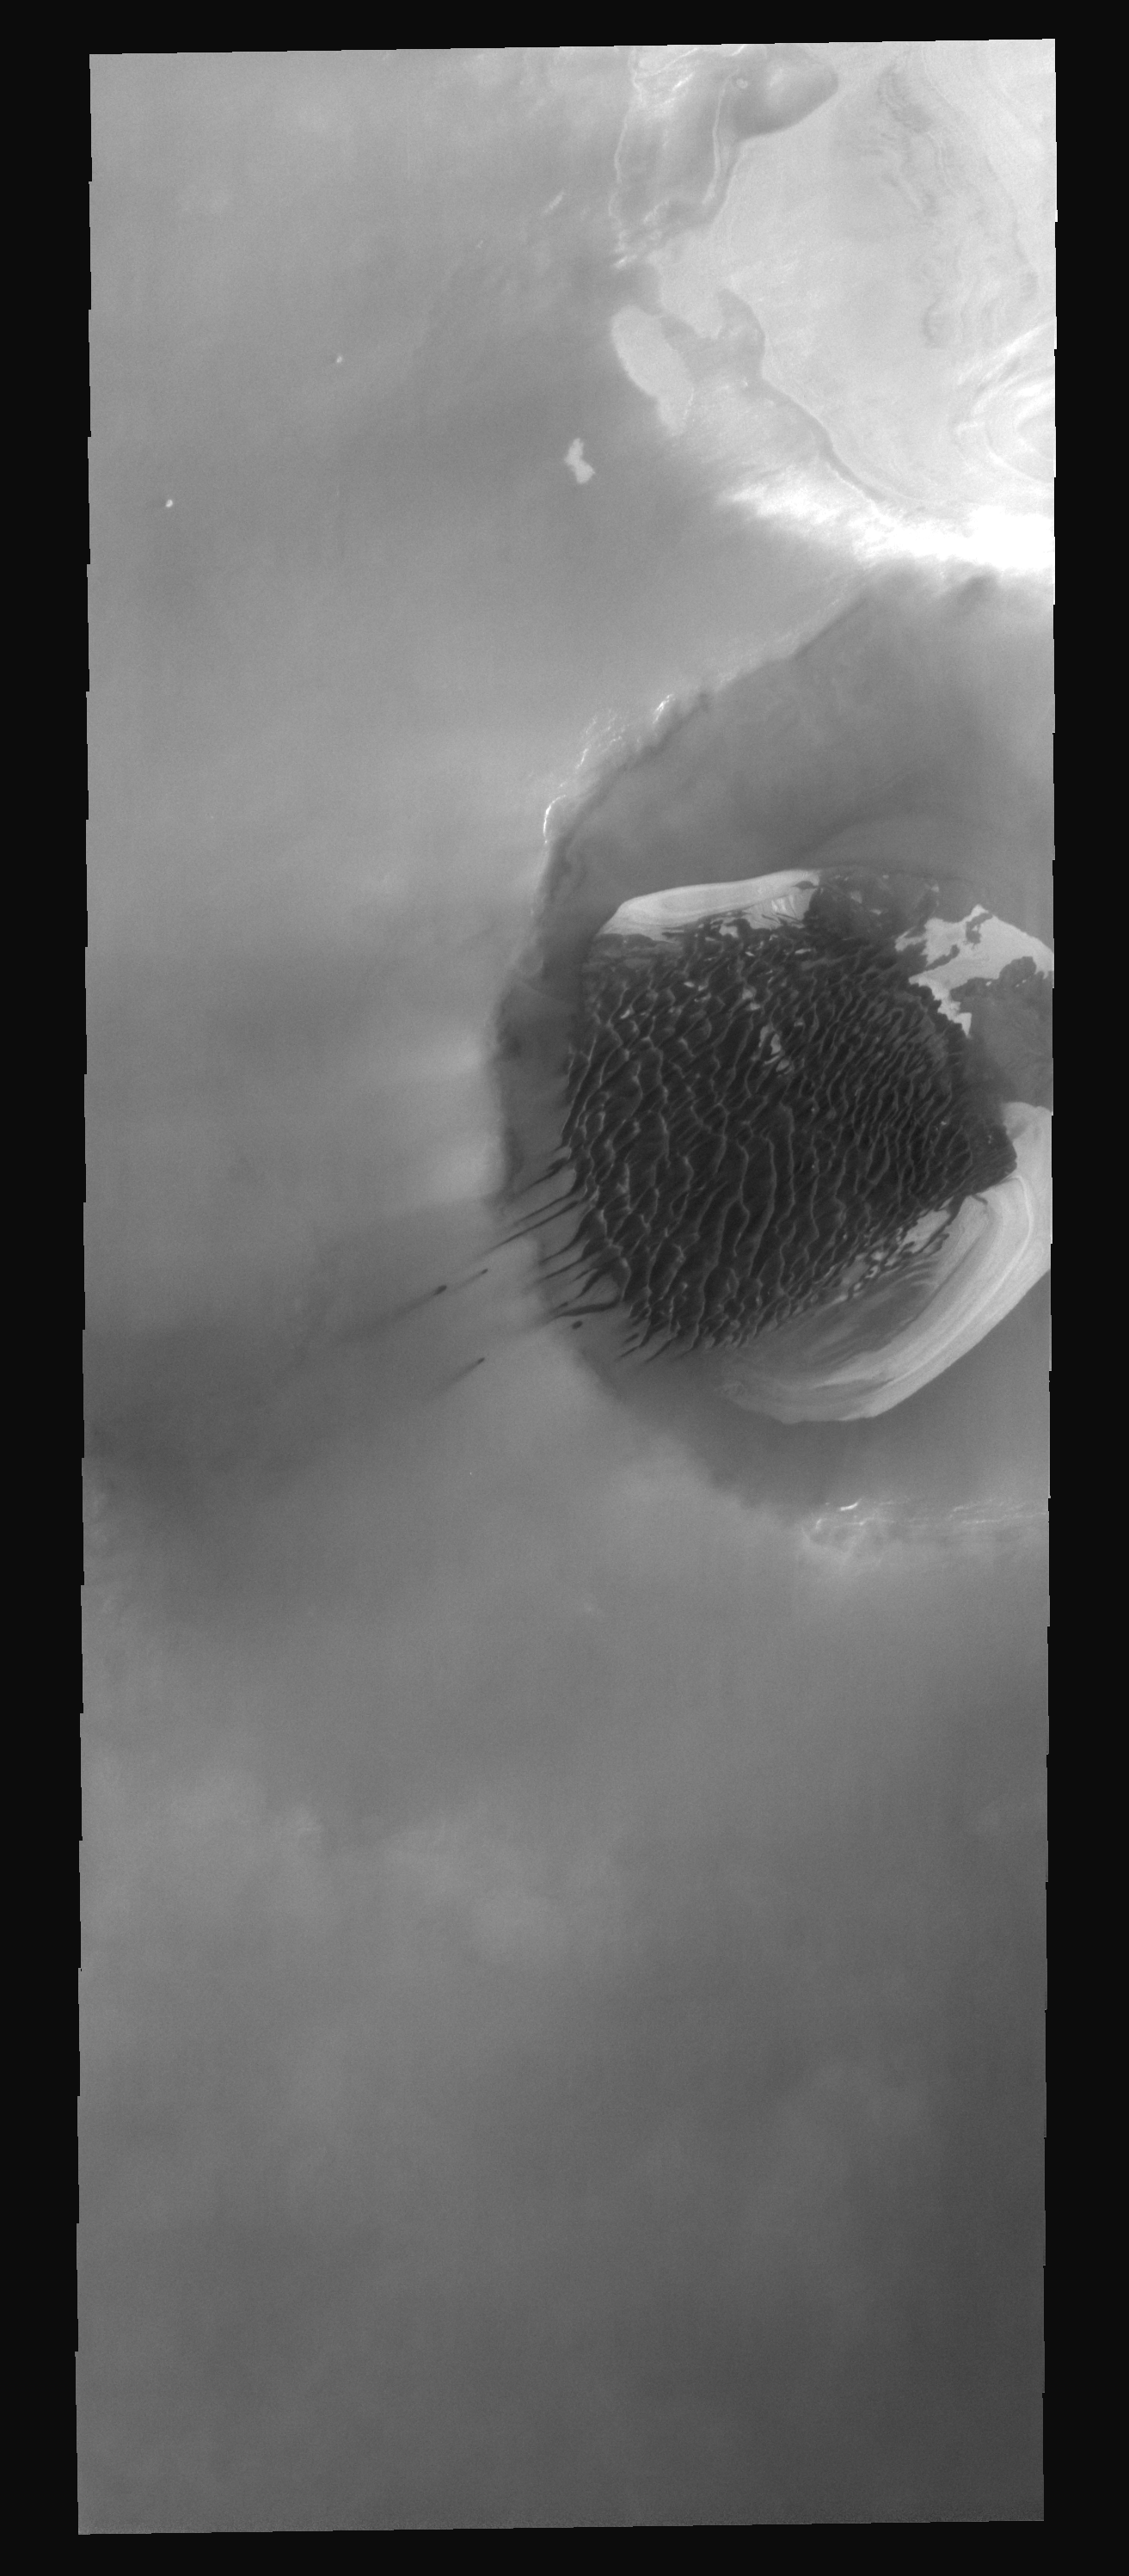

Inuvik Crater

This image of Inuvik Crater was taken during northern spring. Sand dunes cover the floor of the crater and are migrating up the rim and out onto the plains.

Image information: VIS instrument. Latitude 78.6N, Longitude 330.9E. 20 meter/pixel resolution.

Please see the THEMIS Data Citation Note for details on crediting THEMIS images.

Note: this THEMIS visual image has not been radiometrically nor geometrically calibrated for this preliminary release. An empirical correction has been performed to remove instrumental effects. A linear shift has been applied in the cross-track and down-track direction to approximate spacecraft and planetary motion. Fully calibrated and geometrically projected images will be released through the Planetary Data System in accordance with Project policies at a later time.

NASA’s Jet Propulsion Laboratory manages the 2001 Mars Odyssey mission for NASA’s Office of Space Science, Washington, D.C. The Thermal Emission Imaging System (THEMIS) was developed by Arizona State University, Tempe, in collaboration with Raytheon Santa Barbara Remote Sensing. The THEMIS investigation is led by Dr. Philip Christensen at Arizona State University. Lockheed Martin Astronautics, Denver, is the prime contractor for the Odyssey project, and developed and built the orbiter. Mission operations are conducted jointly from Lockheed Martin and from JPL, a division of the California Institute of Technology in Pasadena.

Credit: NASA/JPL/ASU